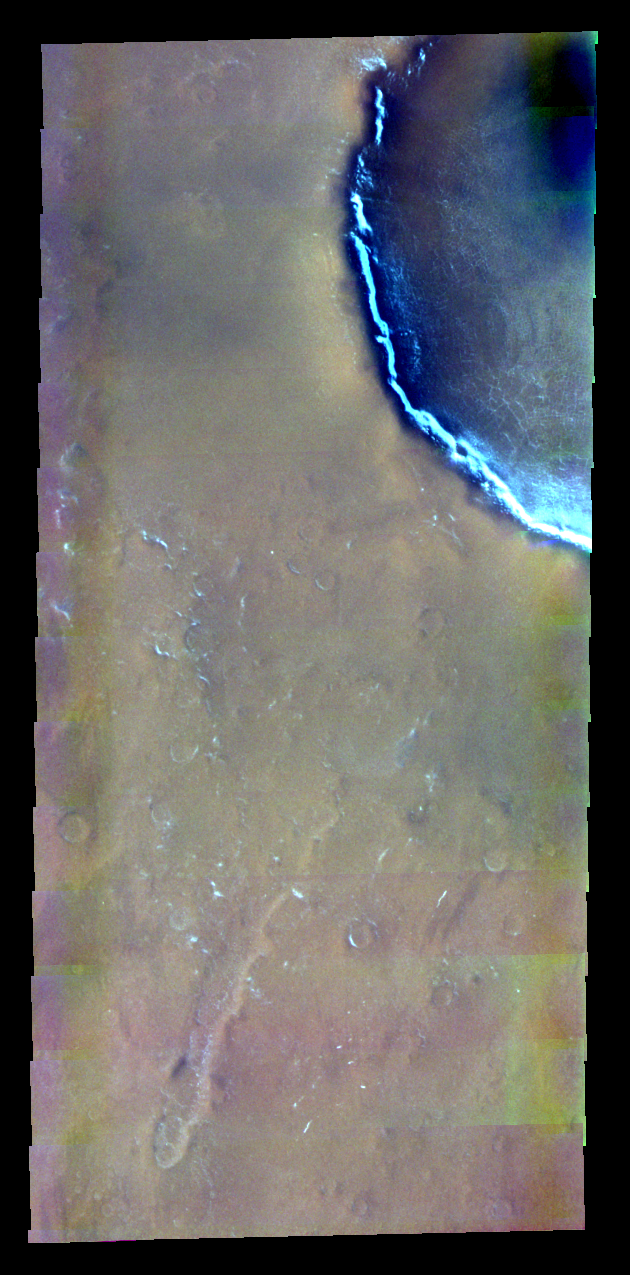

Colored Crater in Vastitas Borealis

Released 30 April 2004

This daytime visible color image was collected on September 4, 2002 during the Northern Spring season in Vastitas Borealis.

This daytime visible color image was collected on September 4, 2002 during the Northern Spring season in Vastitas Borealis. The THEMIS VIS camera is capable of capturing color images of the martian surface using its five different color filters. In this mode of operation, the spatial resolution and coverage of the image must be reduced to accommodate the additional data volume produced from the use of multiple filters. To make a color image, three of the five filter images (each in grayscale) are selected. Each is contrast enhanced and then converted to a red, green, or blue intensity image. These three images are then combined to produce a full color, single image. Because the THEMIS color filters don’t span the full range of colors seen by the human eye, a color THEMIS image does not represent true color. Also, because each single-filter image is contrast enhanced before inclusion in the three-color image, the apparent color variation of the scene is exaggerated. Nevertheless, the color variation that does appear is representative of some change in color, however subtle, in the actual scene. Note that the long edges of THEMIS color images typically contain color artifacts that do not represent surface variation.

Image information: VIS instrument. Latitude 69.3, Longitude 40.9 East (319.1 West). 19 meter/pixel resolution.

Note: this THEMIS visual image has not been radiometrically nor geometrically calibrated for this preliminary release. An empirical correction has been performed to remove instrumental effects. A linear shift has been applied in the cross-track and down-track direction to approximate spacecraft and planetary motion. Fully calibrated and geometrically projected images will be released through the Planetary Data System in accordance with Project policies at a later time.

NASA’s Jet Propulsion Laboratory manages the 2001 Mars Odyssey mission for NASA’s Office of Space Science, Washington, D.C. The Thermal Emission Imaging System (THEMIS) was developed by Arizona State University, Tempe, in collaboration with Raytheon Santa Barbara Remote Sensing. The THEMIS investigation is led by Dr. Philip Christensen at Arizona State University. Lockheed Martin Astronautics, Denver, is the prime contractor for the Odyssey project, and developed and built the orbiter. Mission operations are conducted jointly from Lockheed Martin and from JPL, a division of the California Institute of Technology in Pasadena.

Credit: NASA/JPL/Arizona State University